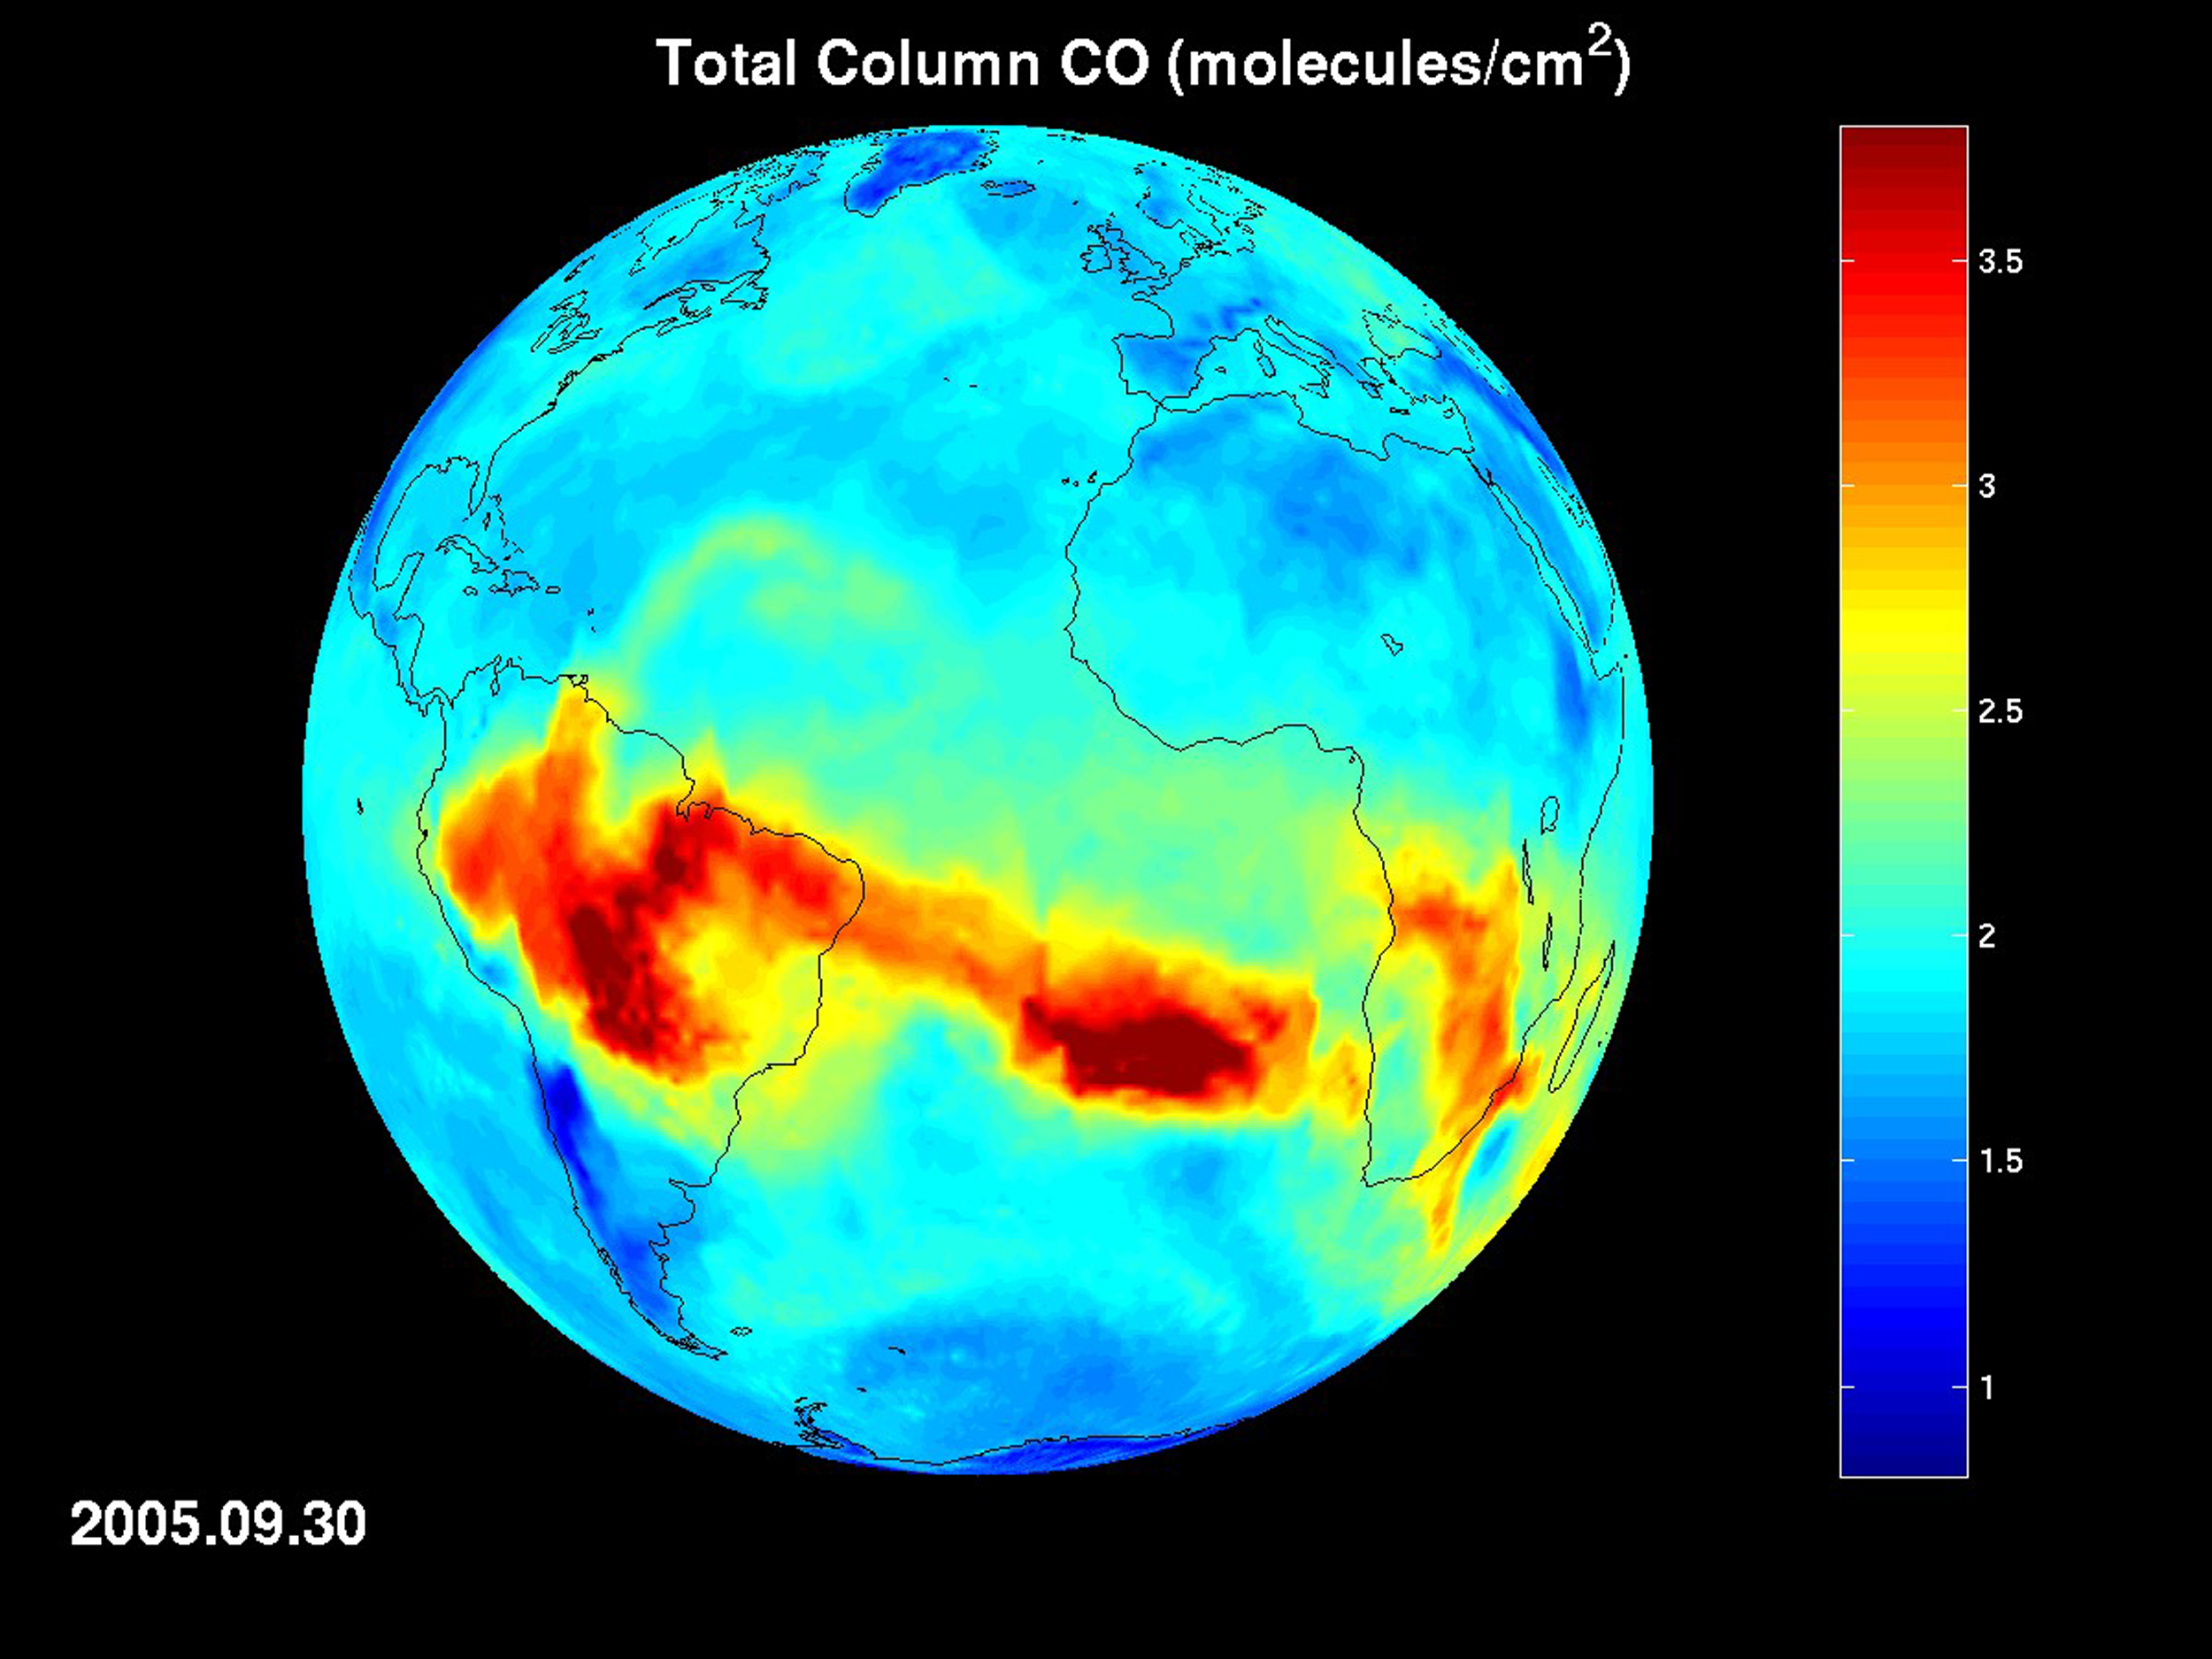

AIRS Map of Carbon Monoxide Draped on Globe: Time Series from 8/1/2005 to 9/30/2005

AIRS Map of Carbon Monoxide Draped on Globe

Forest fires and agricultural burning create large amounts of carbon monoxide. AIRS provides daily global maps of carbon monoxide from space, allowing scientists to follow the global transport of this gas day-to-day. In this image sequence, carbon monoxide pollution from agricultural burning blooms repeatedly over the Amazonian basin. The gas is then transported across the Atlantic Ocean. Carbon monoxide pollution from fires in sub-Saharan Africa is also apparent.

About AIRS
The Atmospheric Infrared Sounder, AIRS, in conjunction with the Advanced Microwave Sounding Unit, AMSU, senses emitted infrared and microwave radiation from Earth to provide a three-dimensional look at Earth’s weather and climate. Working in tandem, the two instruments make simultaneous observations all the way down to Earth’s surface, even in the presence of heavy clouds. With more than 2,000 channels sensing different regions of the atmosphere, the system creates a global, three-dimensional map of atmospheric temperature and humidity, cloud amounts and heights, greenhouse gas concentrations, and many other atmospheric phenomena. Launched into Earth orbit in 2002, the AIRS and AMSU instruments fly onboard NASA’s Aqua spacecraft and are managed by NASA’s Jet Propulsion Laboratory in Pasadena, Calif., under contract to NASA. JPL is a division of the California Institute of Technology in Pasadena.

Credit: NASA/JPL